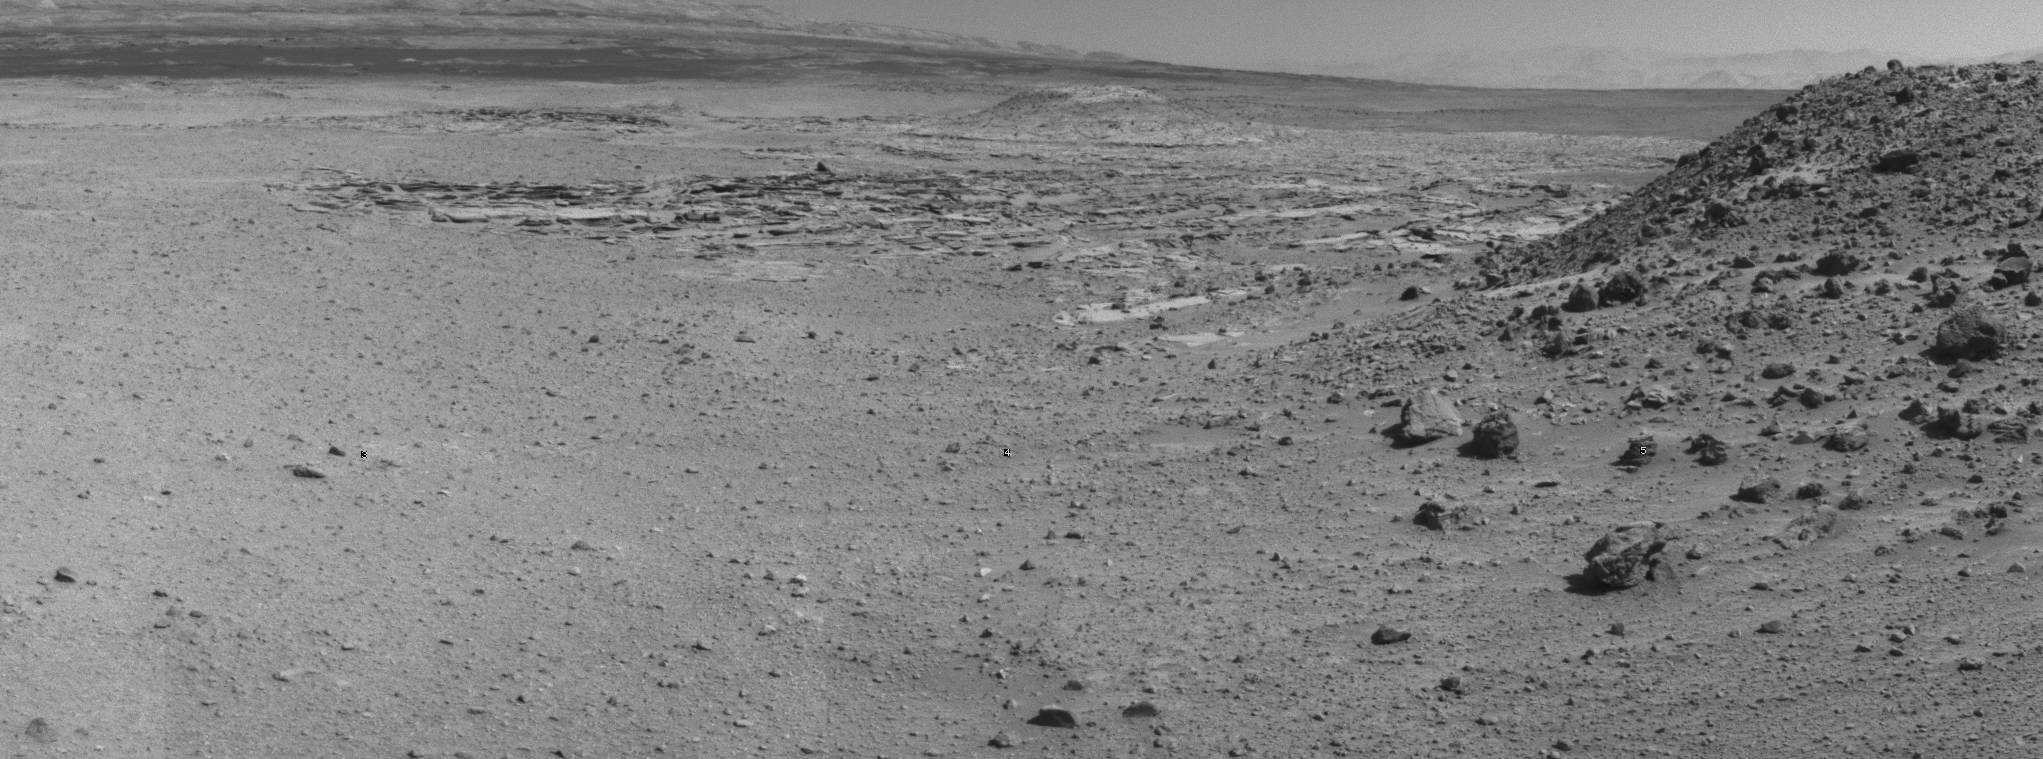

Curiosity’s View From Before Final Approach to ‘The Kimberley’ Waypoint

This view from NASA’s Curiosity Mars rover was taken the day before the rover’s final approach drive to “the Kimberley” waypoint, selected months ago as the location for the mission’s next major investigations.

The view extends from south-southeast at left to west-southwest at right. Its component frames were taken by Curiosity’s Navigation Camera (Navcam) on the 588th Martian day, or sol, of the rover’s work on Mars (April 1, 2014). Curiosity had driven 150 feet (45.6 meters) on Sol 588 before imaging this scene. On Sol 589, it drove 98 feet (30 meters) further to a location left of center in this view, chosen as a vantage point for extensive imaging of the various rock types exposed at the Kimberley. The Sol 589 drive took the rover past the mound to the west at the Sol 588 location (at left in this image).

The mission’s prime science destinations are on the lower slope of Mount Sharp, which is on the horizon of this scene.

NASA’s Jet Propulsion Laboratory, a division of the California Institute of Technology, Pasadena, manages the Mars Science Laboratory Project for NASA’s Science Mission Directorate, Washington. JPL designed and built the project’s Curiosity rover and the rover’s Navcam.

Credit: NASA/JPL-Caltech